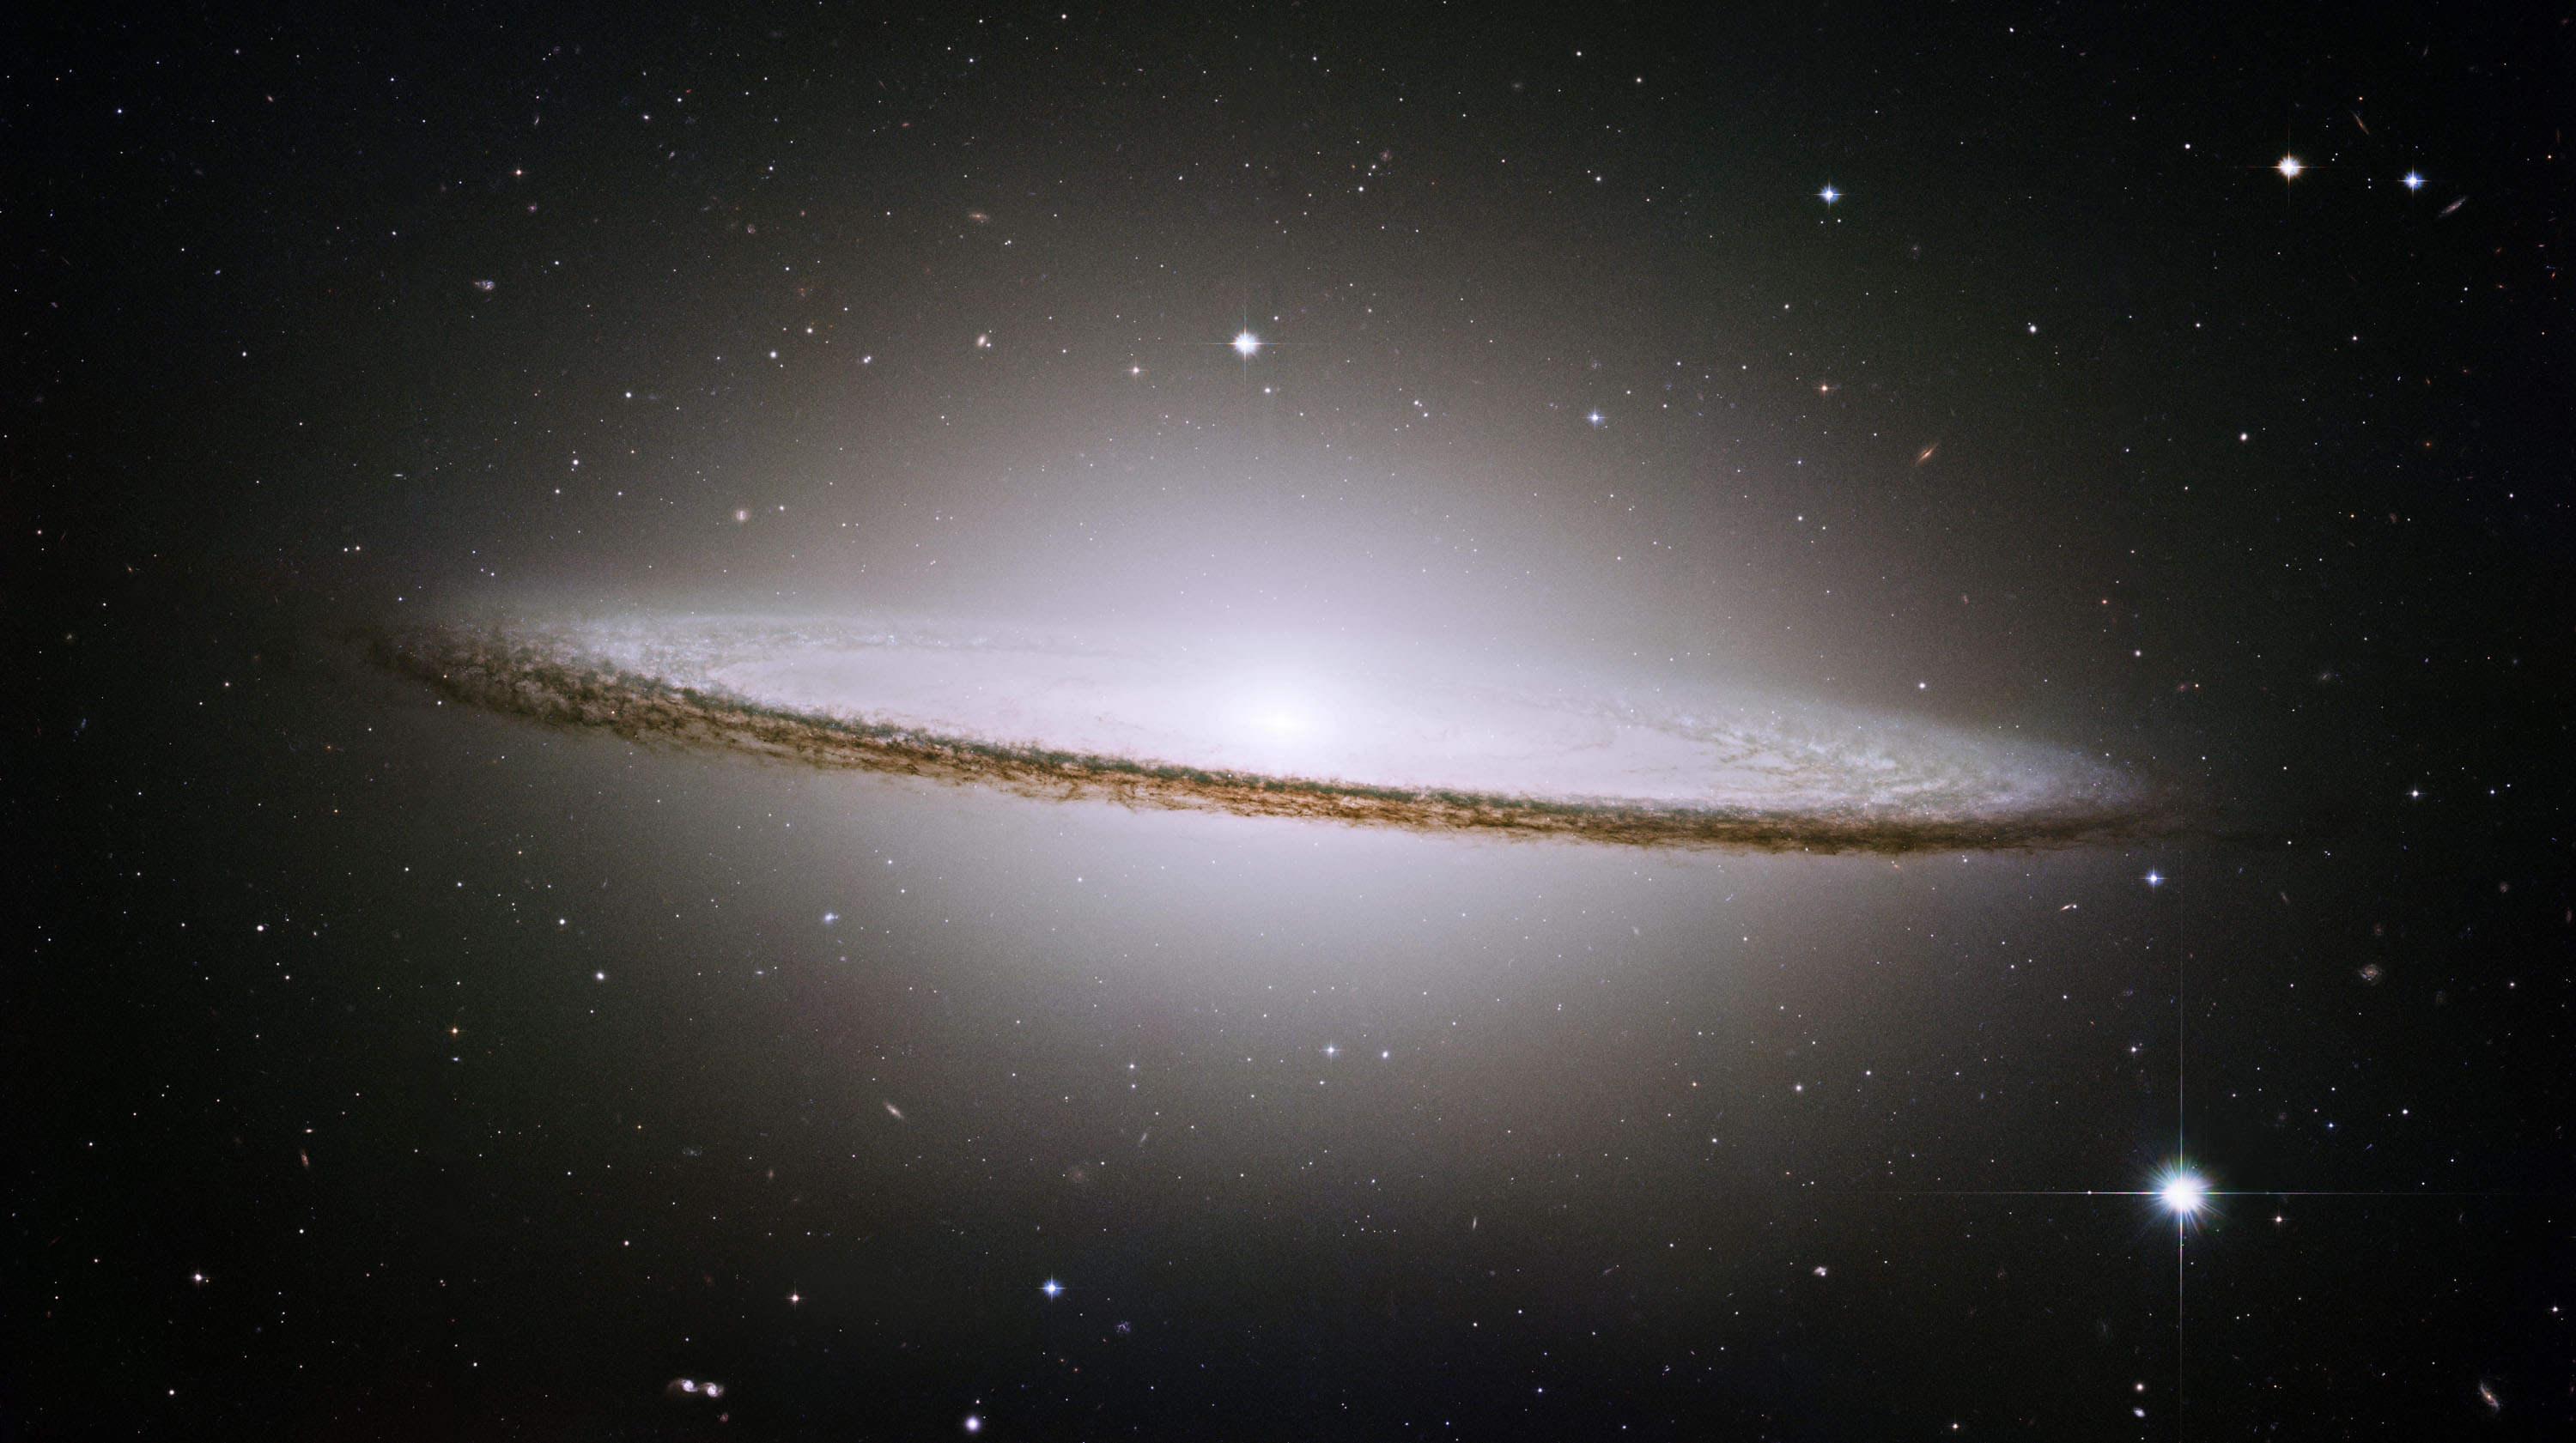

Hubble Spies Spectacular Sombrero

NASA’s Hubble Space Telescope has trained its sharp eye on one of the universe’s most stately and photogenic galaxies, Messier 104. The galaxy’s hallmark is a brilliant white, bulbous core encircled by the thick dust lanes comprising the spiral structure of the galaxy. As seen from Earth, the galaxy is tilted nearly edge-on. We view it from just six degrees north of its equatorial plane. This brilliant galaxy was named the Sombrero because in visible light it resembles a broad rimmed and high-topped Mexican hat.

M104 is just beyond the limit of the naked eye, but is easily seen through small telescopes. It lies at the southern edge of the rich Virgo cluster of galaxies. It is one of the most massive objects in that group, equivalent to 800 billion suns. The galaxy is 50,000 light-years across and is located 28 million light-years from Earth.

Hubble easily resolves M104’s rich system of 2,000 globular clusters-believed to be 10 times as many as orbit our Milky Way galaxy. The ages of the clusters are similar to those of the clusters in the Milky Way, ranging from 10-13 billion years. A smaller disk is embedded in the bright core of M104, and is tilted relative to the large disk. X-ray emission hints that there is material falling into the compact core, where a black hole as massive as 1 billion suns resides.

The Hubble Heritage Team took these observations in May-June 2003 with the space telescope’s advanced camera for surveys. Images were taken in three filters (red, green, and blue) to yield a natural-color image. The team took six pictures of the galaxy and then stitched them together to create the final composite image. This magnificent galaxy has a diameter that is nearly one-fifth the diameter of the full Moon.

For a view of this image from NASA’s Spitzer Space Telescope, see PIA07899.

Credit: NASA/STScI/AURA